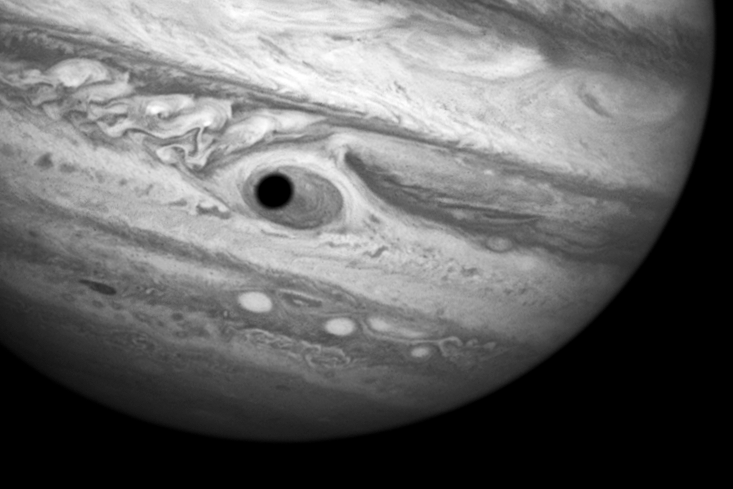

Jupiter’s Great Red Spot and Ganymede’s Shadow

Hubble treats astronomers to gorgeous close-up views of the eerie outer planets. But it's a bit of a trick when it seems like the planet's looking back at you! This happened on April 21, 2014, when Hubble was being used to monitor changes in Jupiter's immense Great Red Spot (GRS) storm. During the exposures, the shadow of the Jovian moon Ganymede swept across the center of the GRS. This gave the giant planet the uncanny appearance of having a pupil in the center of a 10,000-mile-diameter "eye." Momentarily, Jupiter took on the appearance of a Cyclops planet!

Credit: NASA, ESA, and A. Simon (Goddard Space Flight Center); Acknowledgment: C. Go and the Hubble Heritage Team (STScI/AURA)